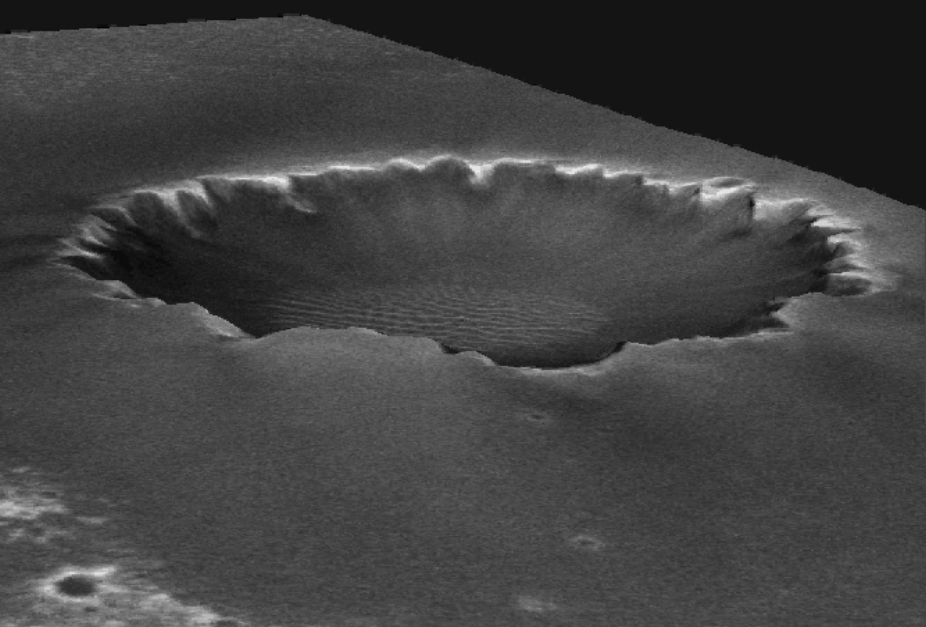

Animated Elevation Model of ‘Victoria Crater’

Animated Elevation Model of ‘Victoria Crater’

After driving more than 9 kilometers (5.6 miles) from the site where it landed in January 2004, NASA’s Mars Exploration Rover Opportunity approached “Victoria Crater” in September 2006. The crater is about 750 meters (half a mile) across. That is about six times wider than “Endurance Crater,” which Opportunity spent six months examining in 2004, and about 35 times wider than “Eagle Crater,” where Opportunity first landed. The walls of Victoria hold the scientific allure of much taller stacks of geological layers — providing the record of a longer span of the area’s environmental history — than Opportunity has been able to inspect on the Meridiani plains or at smaller craters.

This animation created by the U.S. Geological Survey uses a digital elevation model generated from computer analysis of three images taken by the Mars Orbiter Camera aboard NASA’s Mars Global Surveyor orbiter. The vertical dimension is not exaggerated relative to the horizontal dimensions. The crater is about 70 meters (230 feet) deep.

The images used for providing the stereo information to calculate relative elevation were taken on Feb. 1, 2004 ( http://www.msss.com/moc_gallery/r10_r15/images/R14/R1401689.html) and April 16, 2005 ( http://www.msss.com/moc_gallery/s05_s10/images/S05/S0500863.html). The animation begins and ends with the view looking from the northwest toward the southeast. Opportunity is approaching Victoria from the northwest.

Credit: NASA/JPL/MSSS/USGS